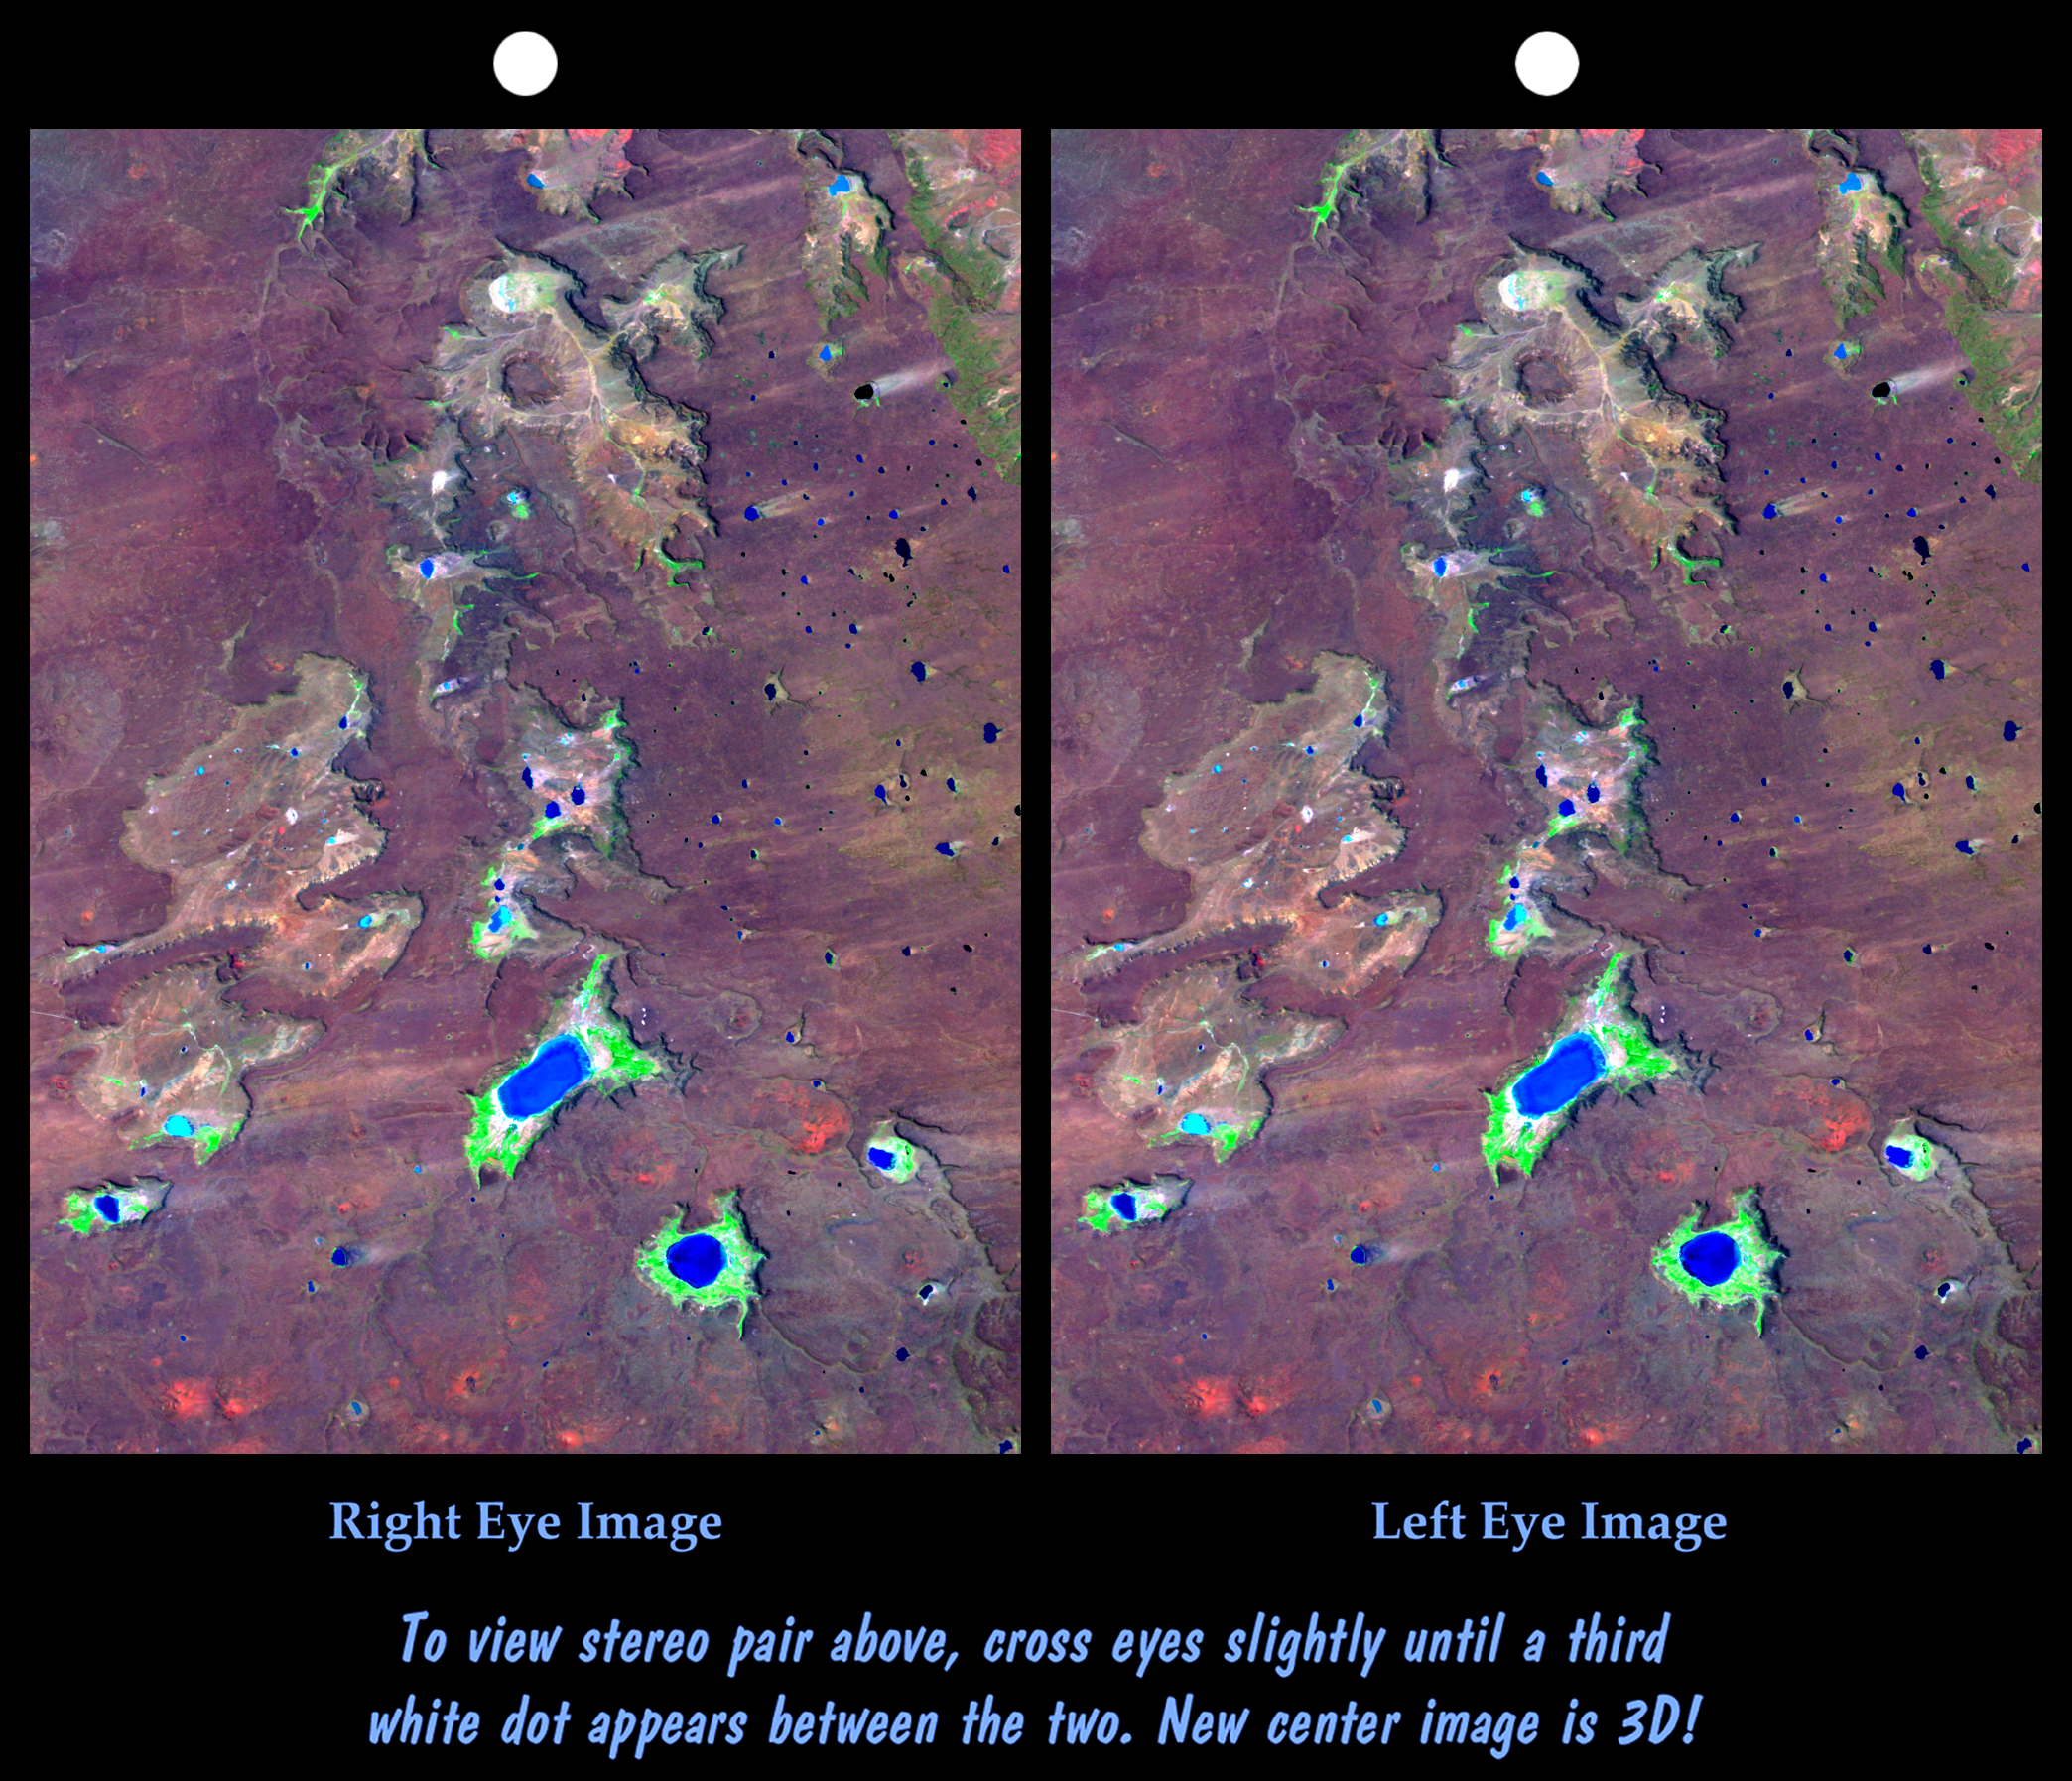

SRTM Stereo Pair: Meseta de Somuncura, Patagonia, Argentina

The Meseta de Somuncura is a semi-arid basalt plateau in northern Patagonia. This view of the northwestern part of the plateau, near Los Menucos, Argentina, shows numerous depressions where the upper basalt layers are missing or collapsed. Collapse occurs above voids in the underlying rock. These voids might have been caused by lava tubes carrying away molten lava from under the cooled and solidified surface of a lava flow. Alternatively, voids might result when ground water dissolves carbonate (limestone) or evaporite (salt) deposits that the lava may be covering.

Many of the depressions have salty lakes. Light wind streaks downwind (eastward) from the lakes show that salt crystals blow off the lake beds during dry times. Some eroded sand and silt debris from the basalt must also blow downwind, but the degree to which wind plays a role in the erosion of the depressions is not clear.

This cross-eyed stereoscopic image pair was generated using topographic data from the Shuttle Radar Topography Mission, combined with an enhanced Landsat 7satellite color image. The topography data are used to create two differing perspectives of a single image, one perspective for each eye. In doing so, each point in the image is shifted slightly, depending on its elevation. When stereoscopically merged, the result is a vertically exaggerated view of the Earth’s surface in its full three dimensions.

Landsat satellites have provided visible light and infrared images of the Earth continuously since 1972. SRTM topographic data match the 30-meter (99-foot) spatial resolution of most Landsat images and provide a valuable complement for studying the historic and growing Landsat data archive. The Landsat 7 Thematic Mapper image used here was provided to the SRTM project by the United States Geological Survey, Earth Resources Observation Systems (EROS) Data Center,Sioux Falls, South Dakota.

Elevation data used in this image was acquired by the Shuttle Radar Topography Mission (SRTM) aboard the Space Shuttle Endeavour, launched on February 11, 2000. SRTM used the same radar instrument that comprised the Spaceborne Imaging Radar-C/X-Band Synthetic Aperture Radar (SIR-C/X-SAR) that flew twice on the Space Shuttle Endeavour in 1994. SRTM was designed to collect three-dimensional measurements of the Earth’s surface. To collect the 3-D data, engineers added a 60-meter-long (200-foot) mast, installed additional C-band and X-band antennas, and improved tracking and navigation devices. The mission is a cooperative project between the National Aeronautics and Space Administration (NASA), the National Imagery and Mapping Agency (NIMA) of the U.S. Department of Defense (DoD), and the German and Italian space agencies. It is managed by NASA’s Jet Propulsion Laboratory, Pasadena, CA, for NASA’s Earth Science Enterprise,Washington, DC.

Size: 30 kilometers (19 miles) x 40 kilometers (25 miles)
Location: 41.0 deg. South lat., 67.7 deg. West lon.
Orientation: North toward upper left
Image Data: Landsat bands 1,4,7 in blue, green, red
Date Acquired: February 19, 2000 (SRTM), January 22, 2000 (Landsat)
Image: NASA/JPL/NIMA

Credit: NASA/JPL